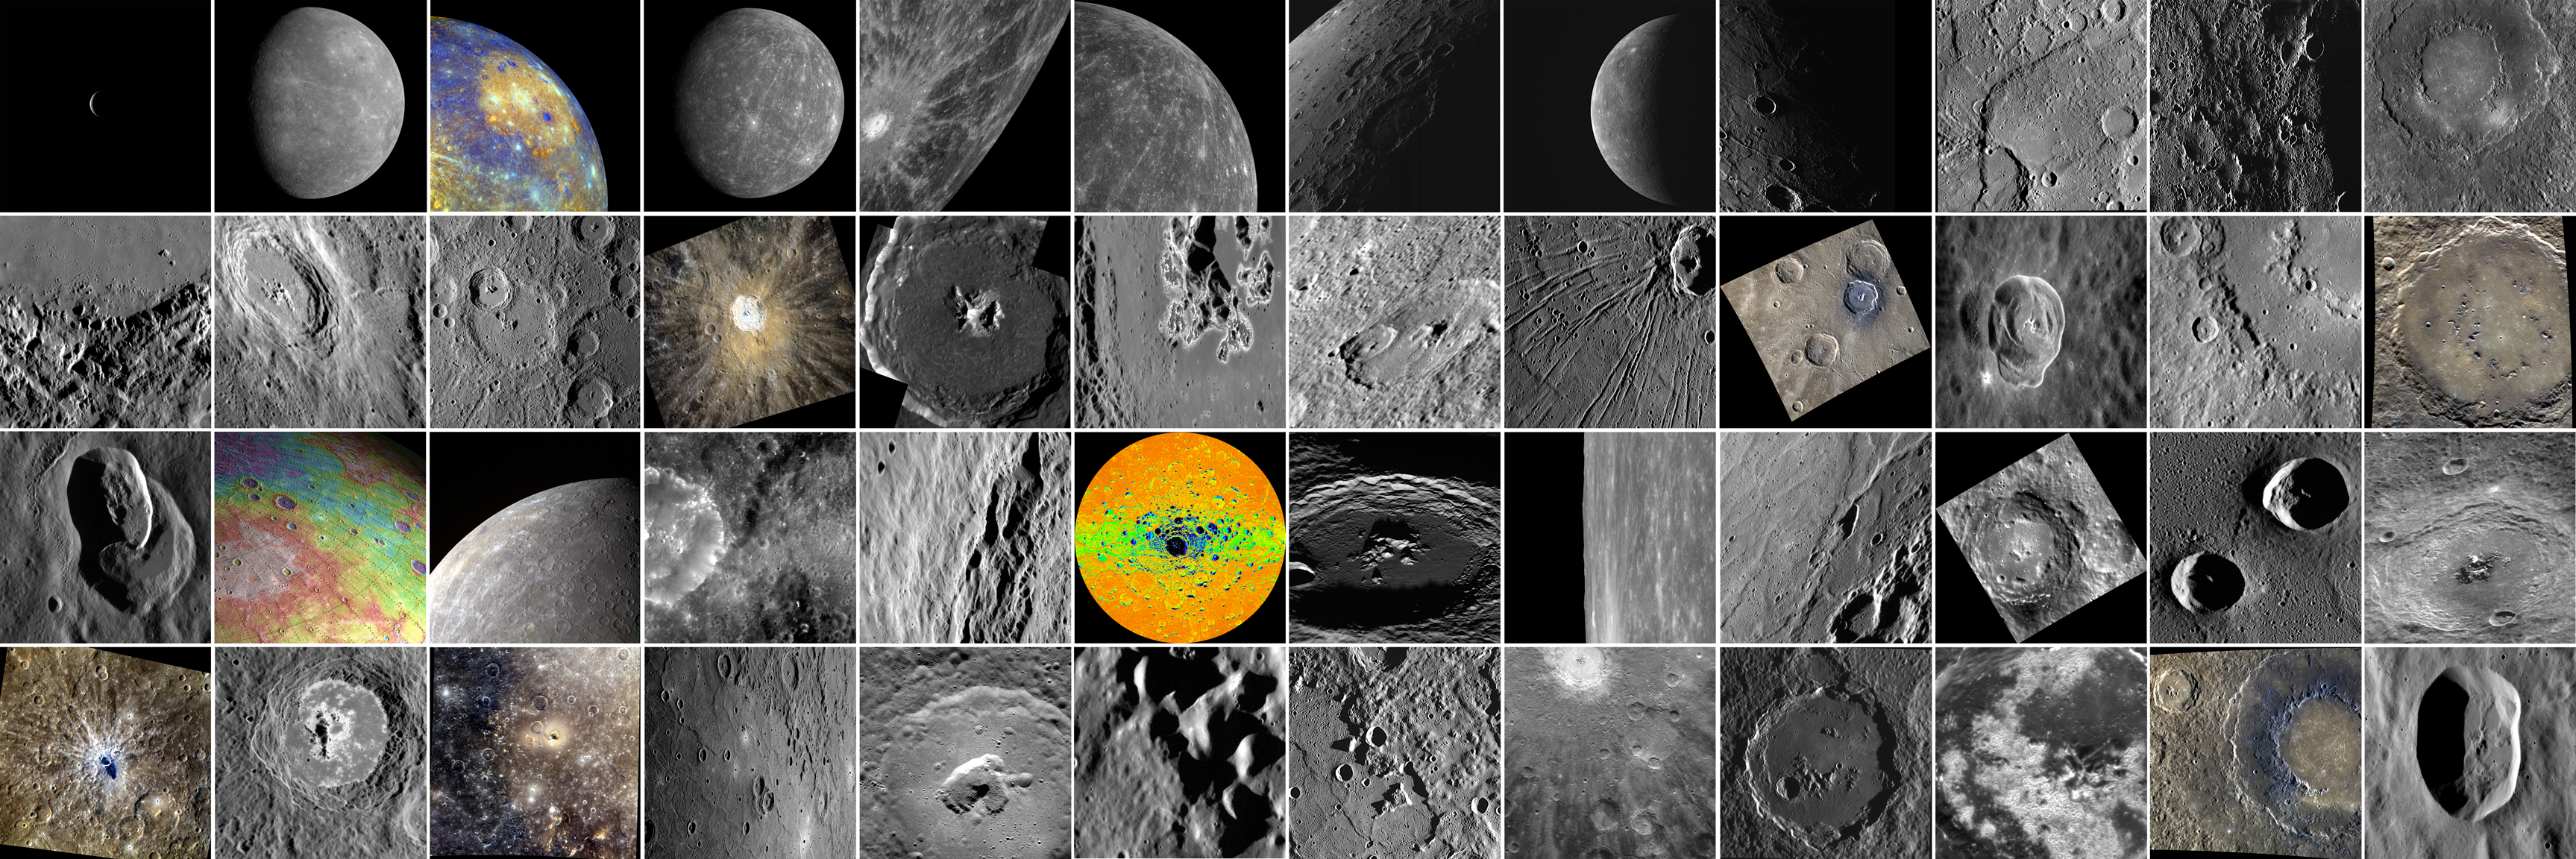

One Small Collection of Images, Many Giant Strides Forward for MESSENGER

This image compilation shows some of the most exciting images taken thus far on the MESSENGER mission. A mural-sized copy hangs next to the MESSENGER Science Operations Center at the Johns Hopkins University Applied Physics Laboratory.

First Row (Left to Right):

Two Days Until MESSENGER’s Encounter with Mercury
Mercury Shows Its True Colors
Caloris Basin – in Color!
Mercury as Never Seen Before
“A” Spectacular Rayed Crater
A Big and Brilliant Ray System
Night Falls on Mercury
MESSENGER Sees the Previously Unseen!
The Sun Sets on Rembrandt
Beagle Rupes
Smooth Plains?
Revisiting Rachmaninoff

Second Row (Left to Right):

Hokusai’s Molten Past
A Sideways Glance
The Interior of Kuiper
Color Close-Up of Kuiper
Sneak Peek at a Peak
Hollows on the Hills
Complex Craters
Apollodorus and the Pantheon
Blue Degas
Hello Again, Hodgkins!
The Palette of Praxiteles
The Knight in the Panther’s Skin

Third Row (Left to Right):

Ms. Pacman Arrives on Mercury
Perspective View of Mercury’s Topography
A Lovely View
First Image of MESSENGER’s Extended Mission!
Inside Eminescu
Illumination Map of Mercury’s South Pole
Oh Amaral!
Ride Along with the NAC
Pit(ch) Black
Uncovering a Dark Past
As Goethe as It Gets
Behold Bartok

Fourth Row (Left to Right):

Say Aah!
Hollows, Hollows, Hollows
Mercury’s Kidney
A Wider View
Close-up Shot of To Ngoc Van
The Hills of Caloris
Islands in the Stream
Exploring the Rays of Debussy
The Crater Who Must Not be Named
Have a Gander at Sander
Rockin’ Rachmaninoff
Is this Crater Circular?

The MESSENGER spacecraft is the first ever to orbit the planet Mercury, and the spacecraft’s seven scientific instruments and radio science investigation are unraveling the history and evolution of the Solar System’s innermost planet. Visit the Why Mercury? section of this website to learn more about the key science questions that the MESSENGER mission is addressing. During the one-year primary mission, MDIS acquired 88,746 images and extensive other data sets. MESSENGER is now in a year-long extended mission, during which plans call for the acquisition of more than 80,000 additional images to support MESSENGER’s science goals.

These images are from MESSENGER, a NASA Discovery mission to conduct the first orbital study of the innermost planet, Mercury. For information regarding the use of images, see the MESSENGER image use policy.

Credit: NASA/Johns Hopkins University Applied Physics Laboratory/Carnegie Institution of Washington